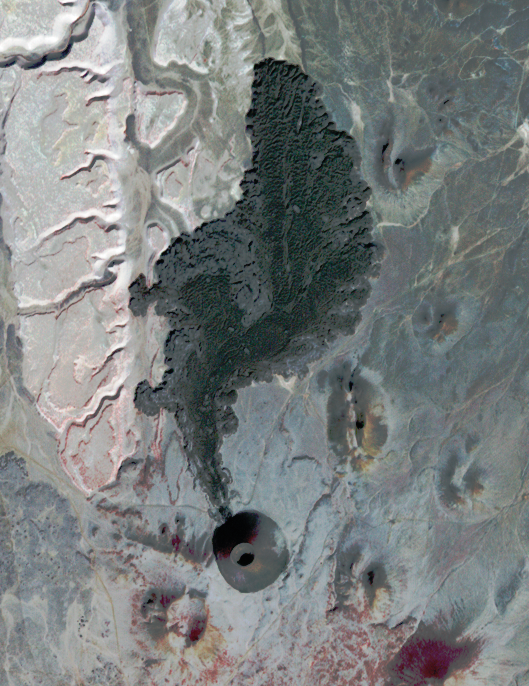

SP Crater, Arizona

SP Crater, a volcanic cone and flow in Arizona, is visible in this image obtained by the Advanced Spaceborne Thermal Emission and Reflection Radiometer (ASTER) instrument on NASA’s Terra spacecraft. Instrument scientists designated radiation of 0.81 microns red, 0.66 microns green, and 0.56 microns blue. Vegetation is red in that combination. The image was obtained around 2001.

ASTER is one of five Earth-observing instruments launched Dec. 18, 1999, on Terra. The instrument was built by Japan’s Ministry of Economy, Trade and Industry. A joint U.S./Japan science team is responsible for validation and calibration of the instrument and data products. The U.S. science team is located at NASA’s Jet Propulsion Laboratory, Pasadena, Calif. The Terra mission is part of NASA’s Science Mission Directorate, Washington, D.C.

Credit: NASA/GSFC/METI/ERSDAC/JAROS, and U.S./Japan ASTER Science Team